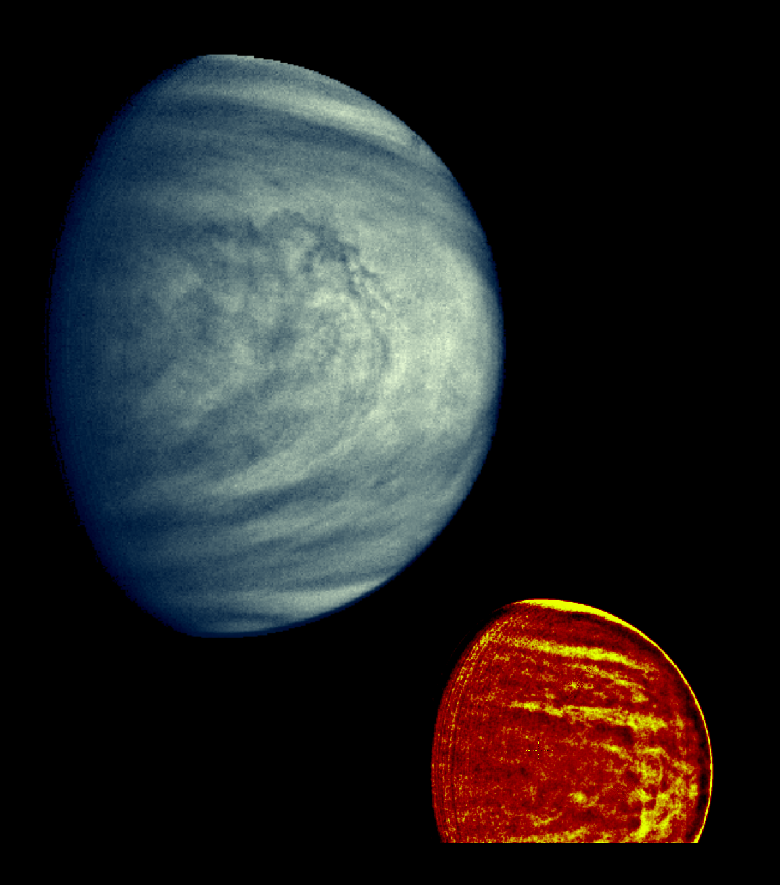

Venus as Viewed Through Violet and Near Infrared Filters

These two Galileo images of Venus show the global structure of cloud patterns at two different depths in the upper cloud layers. The large bluish image, taken through the violet filter, shows patterns at the very top of Venus’ main sulfuric acid haze layer. The subsolar point is to the right, not far from the limb; the atmospheric flow runs to the left from there. The small red image, taken through a near infrared filter, shows the cloud patterns several miles below the visible cloud tops. The colors shown are artificial; the images were enhanced at the National Optical Astronomy Observatories, Tucson, Arizona. The Galileo Project is managed for NASA by the Jet Propulsion Laboratory.

Credit: NASA/JPL